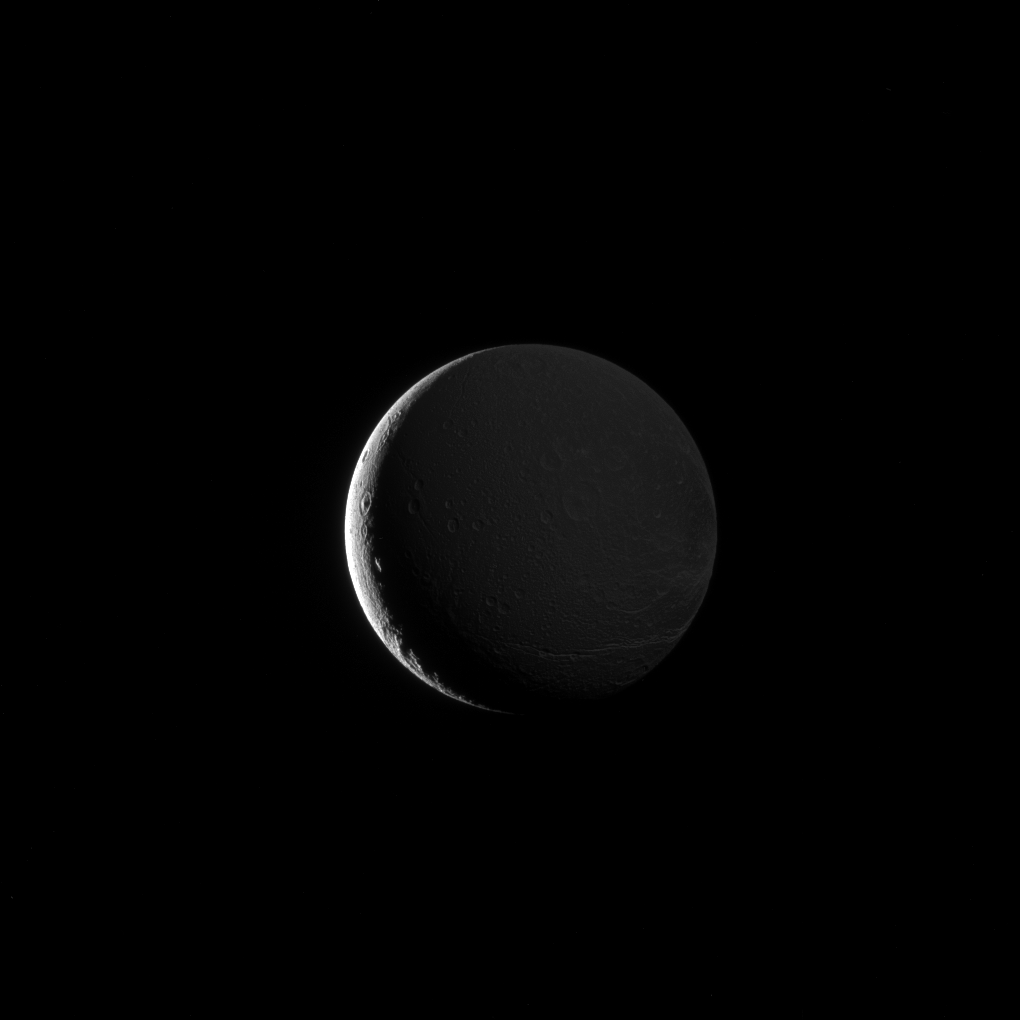

Coy Dione

Dione’s lit hemisphere faces away from Cassini’s camera, yet the moon’s darkened surface features are dimly illuminated in this image, due to Saturnshine.

Although direct sunlight provides the best illumination for imaging, light reflected off of Saturn can do the job as well. In this image, Dione (698 miles or 1,123 kilometers across) is above Saturn’s day side, and the moon’s night side is faintly illuminated by sunlight reflected off the planet’s disk.

This view looks toward the Saturn-facing side of Dione. North on Dione is up and rotated 8 degrees to the right. The image was taken in visible light with the Cassini spacecraft narrow-angle camera on Oct. 23, 2016.

The view was obtained at a distance of approximately 313,000 miles (504,000 kilometers) from Dione. Image scale is 1.8 miles (3 kilometers) per pixel.

The Cassini mission is a cooperative project of NASA, ESA (the European Space Agency) and the Italian Space Agency. The Jet Propulsion Laboratory, a division of the California Institute of Technology in Pasadena, manages the mission for NASA’s Science Mission Directorate, Washington. The Cassini orbiter and its two onboard cameras were designed, developed and assembled at JPL. The imaging operations center is based at the Space Science Institute in Boulder, Colorado.

Credit: NASA/JPL-Caltech/Space Science Institute